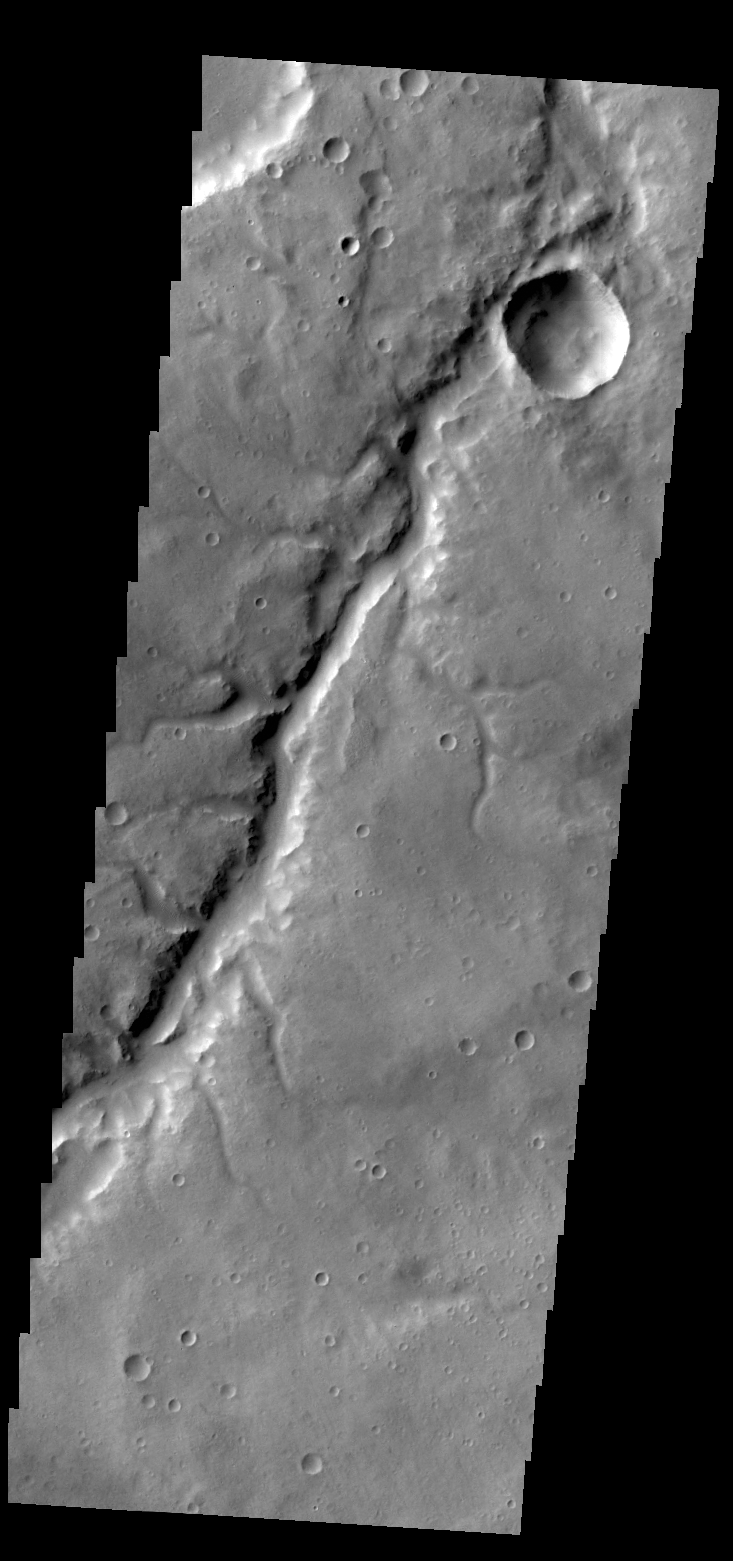

Samara Valles

Today’s VIS image shows a portion of Samara Valles.

Credit: NASA/JPL/ASU